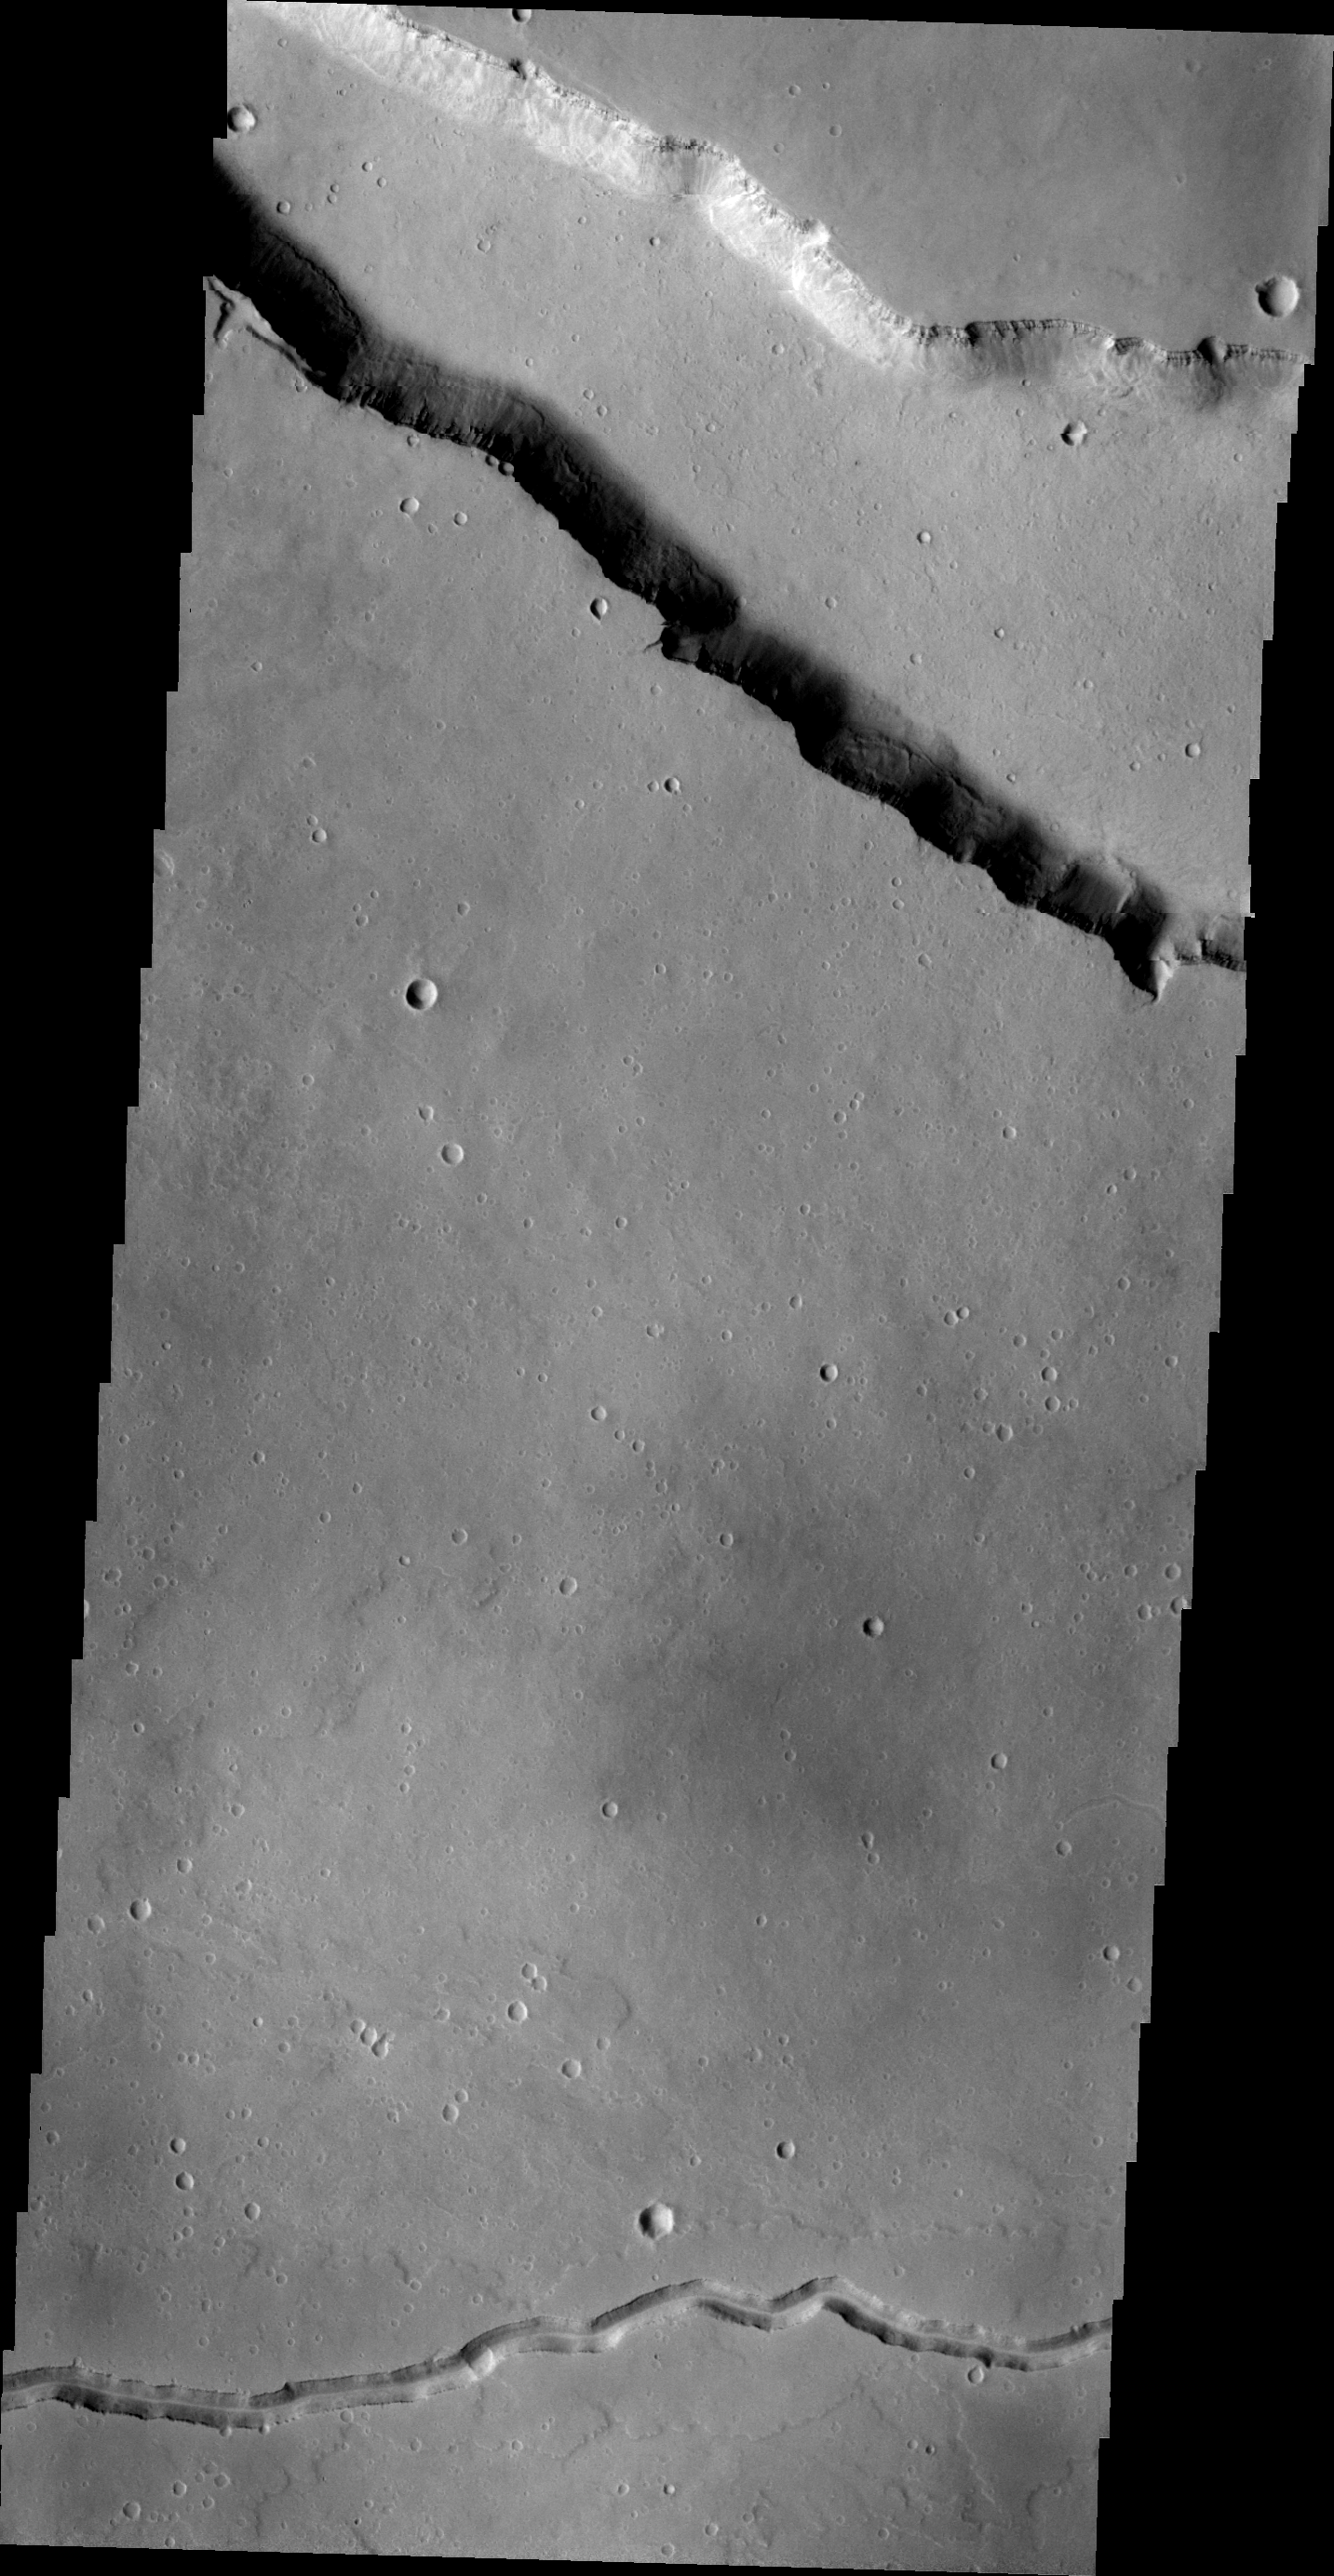

Patapsco Vallis

This VIS image shows two different types of linear depressions. The wide depression at the top of the frame is Elysium Fossae, which most likely formed due to tectonic activity. The fossae is probably bounded on both sides by faults. The narrow depression at the bottom of the frame is a lava channel called Patapsco Vallis. This channel has lava flows on both sides which were probably formed by over spilling of lava as it flowed down the channel. Both these features are located east of Elysium Mons.

Image information: VIS instrument. Latitude 24.1N, Longitude 152.8E. 21 meter/pixel resolution.

Please see the THEMIS Data Citation Note for details on crediting THEMIS images.

Note: this THEMIS visual image has not been radiometrically nor geometrically calibrated for this preliminary release. An empirical correction has been performed to remove instrumental effects. A linear shift has been applied in the cross-track and down-track direction to approximate spacecraft and planetary motion. Fully calibrated and geometrically projected images will be released through the Planetary Data System in accordance with Project policies at a later time.

NASA’s Jet Propulsion Laboratory manages the 2001 Mars Odyssey mission for NASA’s Office of Space Science, Washington, D.C. The Thermal Emission Imaging System (THEMIS) was developed by Arizona State University, Tempe, in collaboration with Raytheon Santa Barbara Remote Sensing. The THEMIS investigation is led by Dr. Philip Christensen at Arizona State University. Lockheed Martin Astronautics, Denver, is the prime contractor for the Odyssey project, and developed and built the orbiter. Mission operations are conducted jointly from Lockheed Martin and from JPL, a division of the California Institute of Technology in Pasadena.

Credit: NASA/JPL/ASU